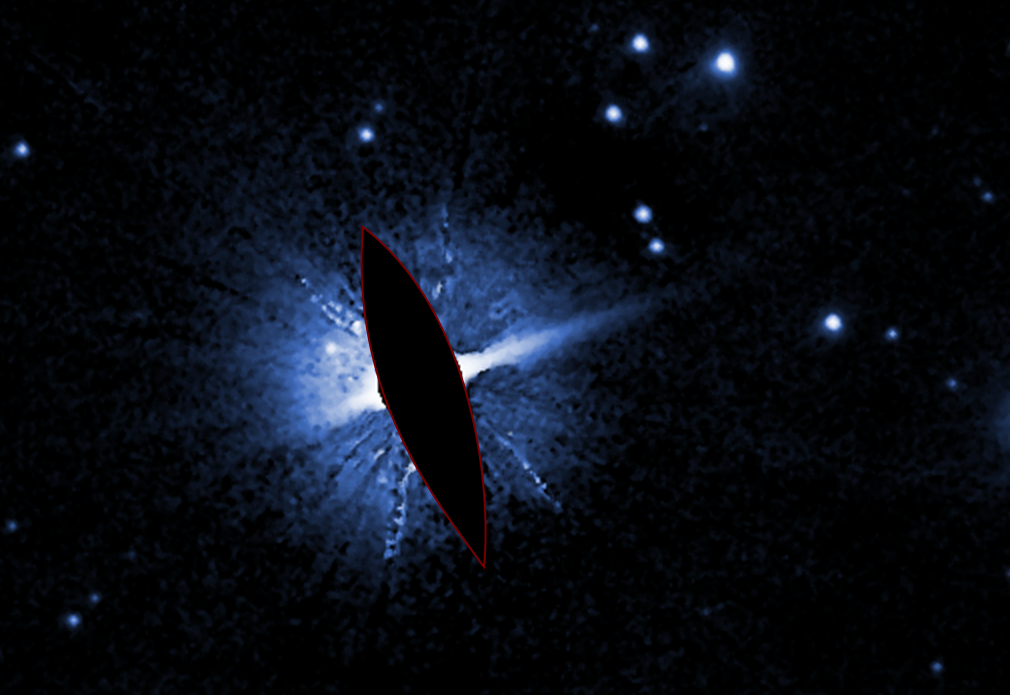

HD 106906

This Hubble Space Telescope image shows the environment around double star HD 106906. The brilliant light from these stars is masked here to allow fainter features in the system to be seen. The stars' circumstellar disk is asymmetric and distorted, perhaps due to the gravitational tug of the wayward planet HD 106906 b, which is in a very large and elongated orbit.

Credit: NASA, ESA, M. Nguyen (University of California, Berkeley), R. De Rosa (European Southern Observatory), and P. Kalas (University of California, Berkeley and SETI Institute)